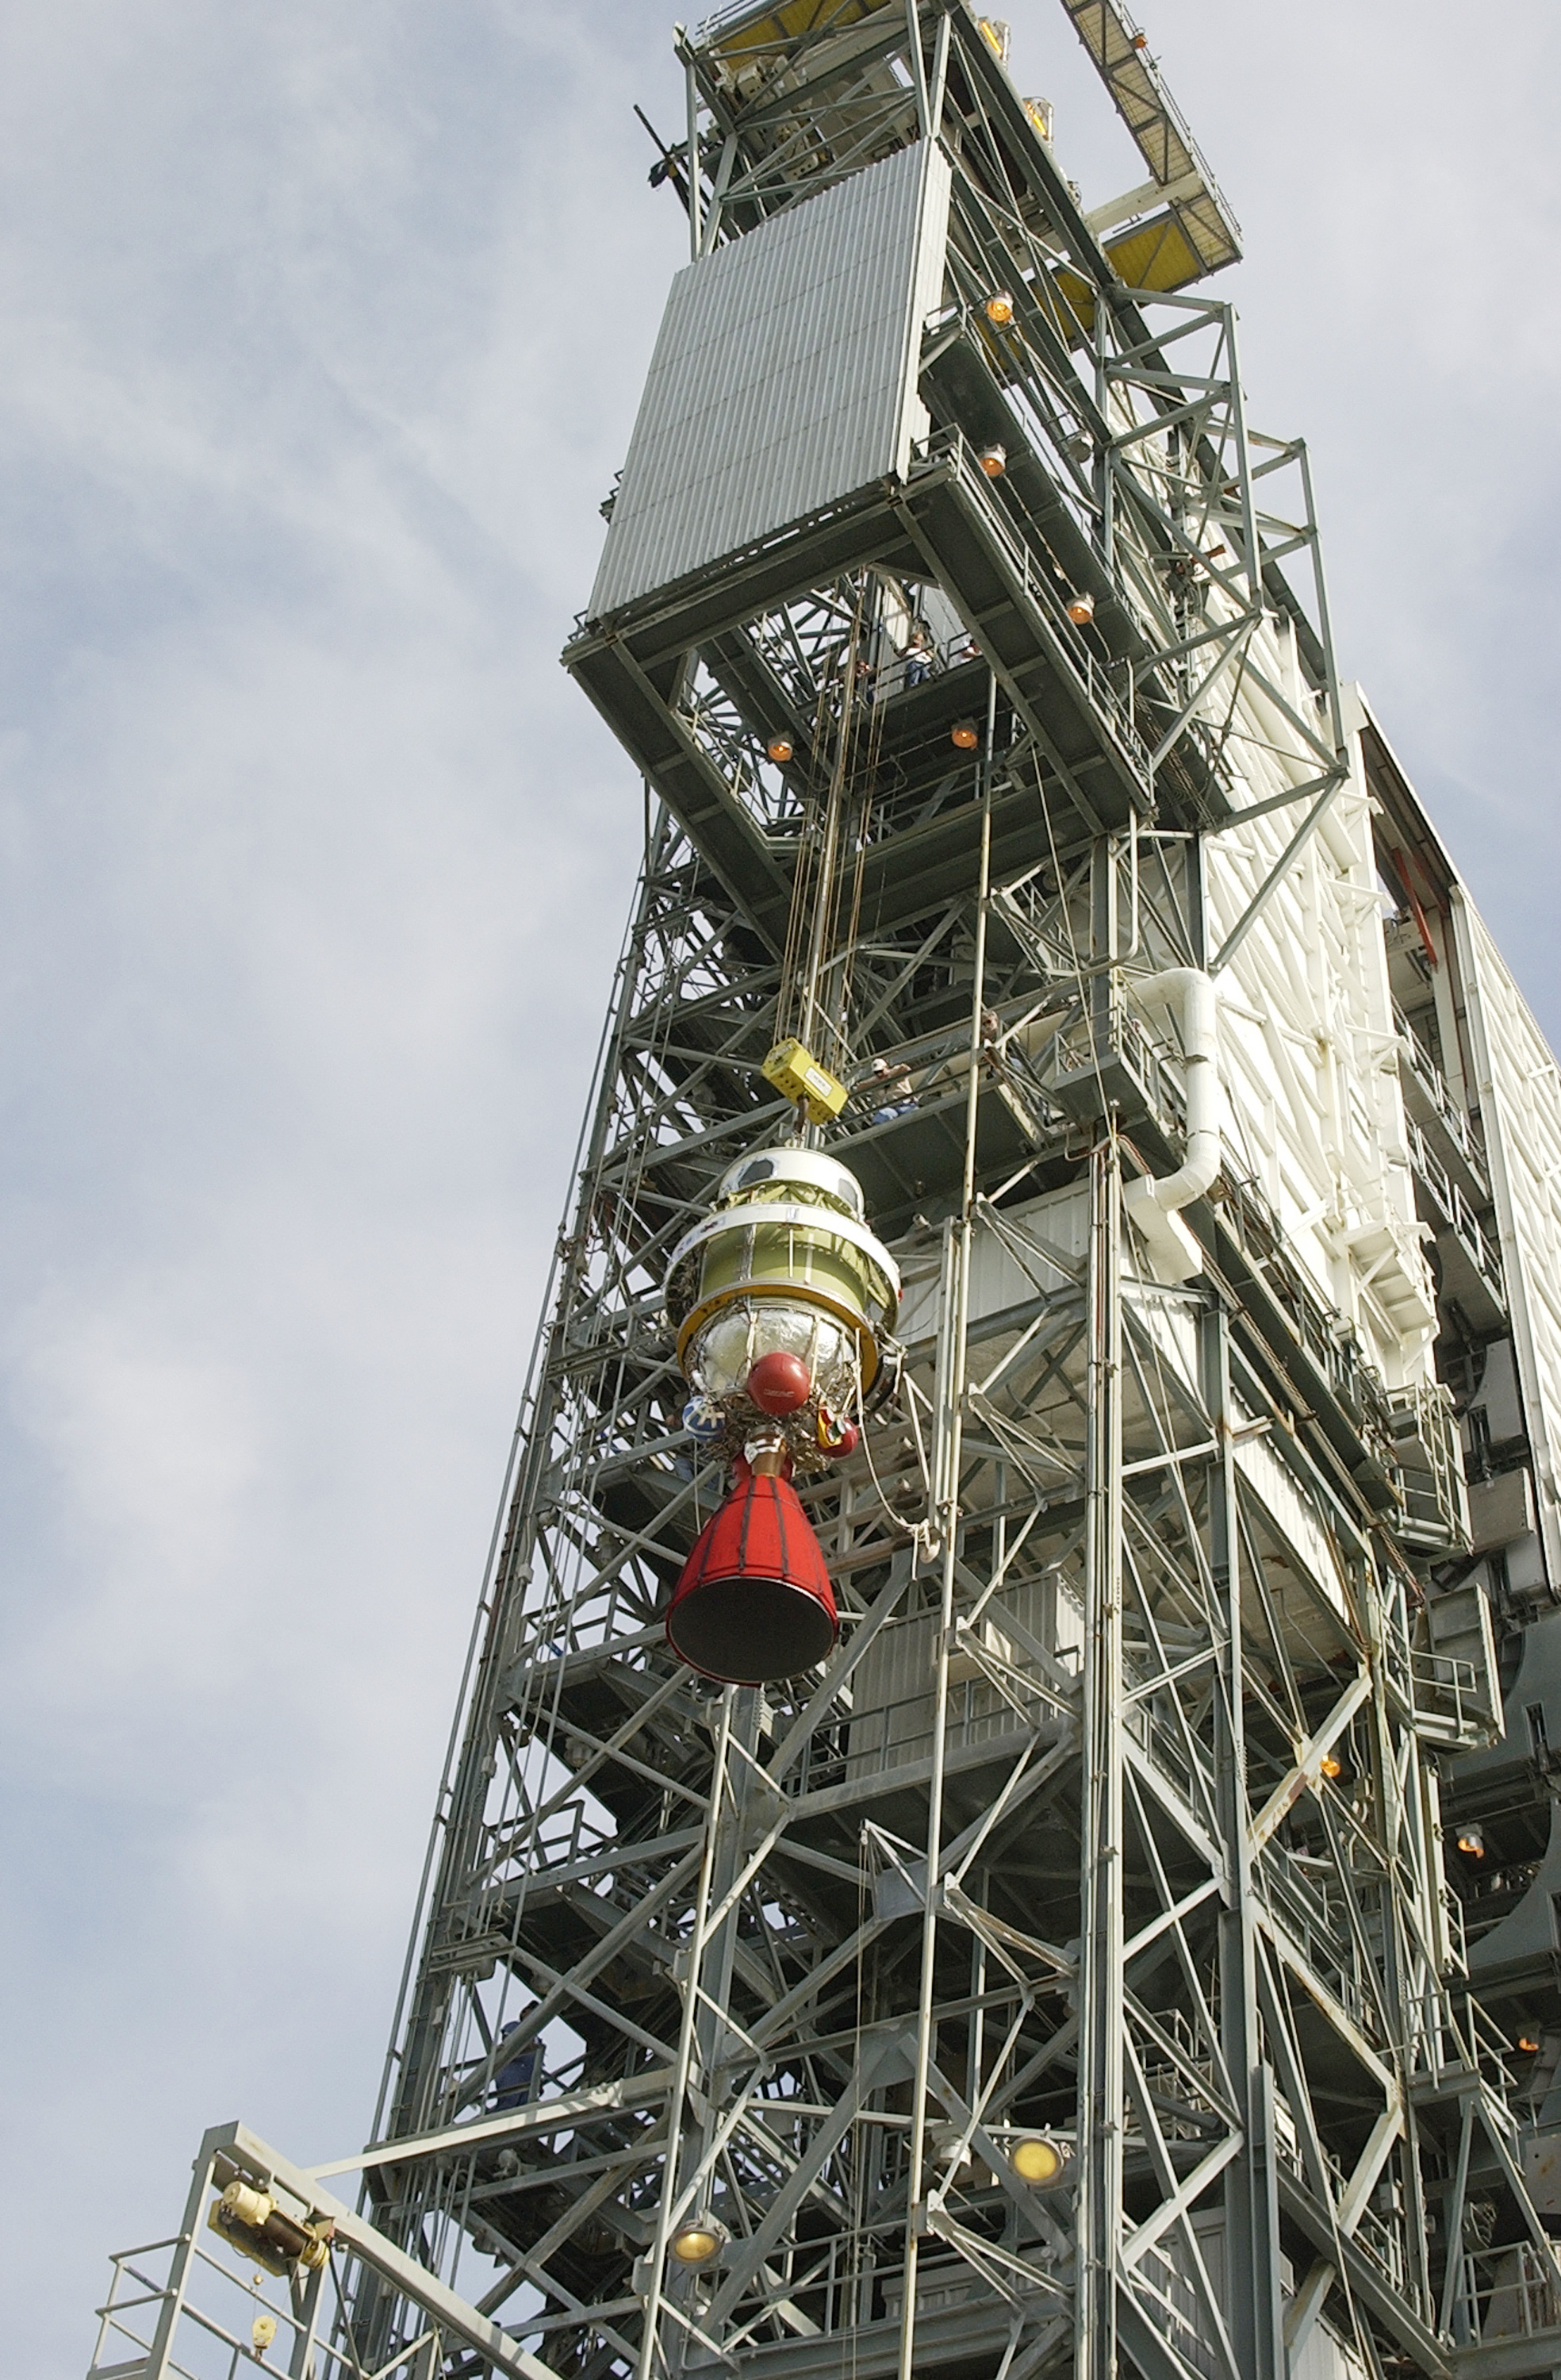

Second Stage

The second stage of a Delta II rocket intended for Spitzer, but ultimately used for a Mars mission due to a scheduling change.

Credit: NASA/KSC